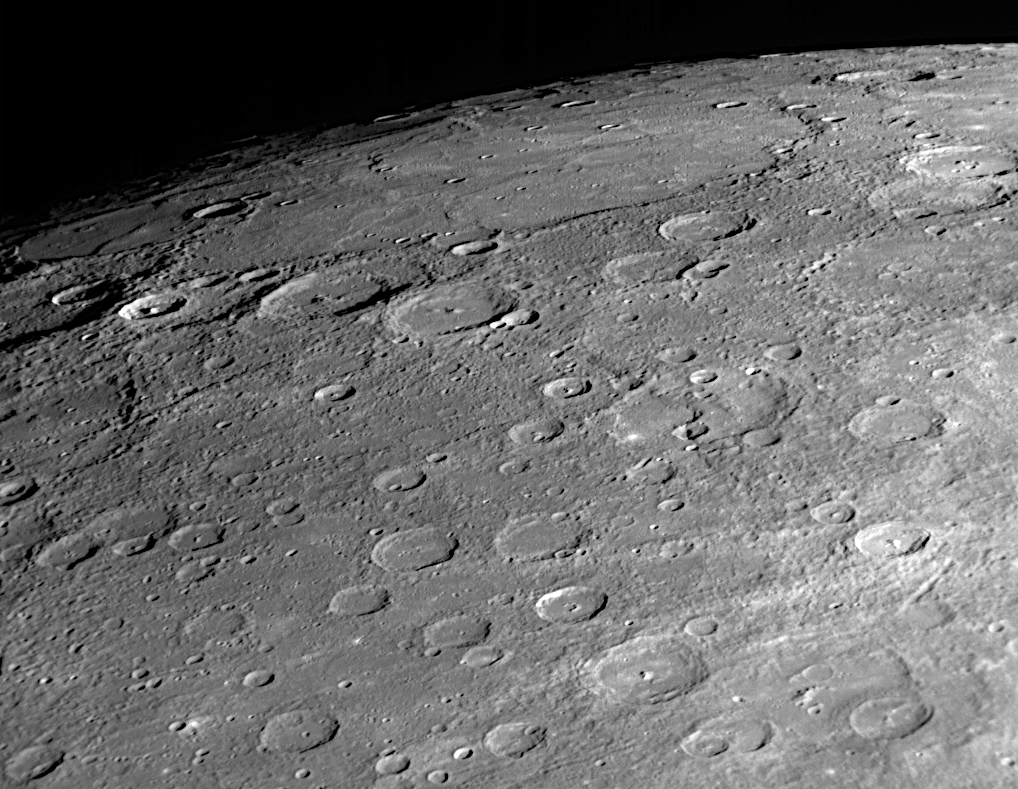

Looking Toward Mercury’s North Pole

A dominant feature in this NAC image is the large expanse of smooth plains in the upper left of the view. It may be related to extensive plains in Mercury’s high northern latitudes that were identified in Mariner 10. The craters Rubens (named for the 17th century Flemish painter) and Monteverdi (named for the Italian composer of the late 1500s and early 1600s) are located near the western edge of the unimaged “gore” region in the Mariner 10 coverage of Mercury’s surface (see PIA11397); most of the surface to the east of these craters is newly imaged terrain. Also visible just right of center in this image is the impressive cliff shown in greater detail in an October 10 image release (see PIA11358).

Date Acquired: October 6, 2008
Image Mission Elapsed Time (MET): 131771143
Instrument: Narrow Angle Camera (NAC) of the Mercury Dual Imaging System (MDIS)
Resolution: 140 meters/pixel (0.09 miles/pixel) near the bottom of the image
Scale: The bottom of this image is about 140 kilometers across (87 miles)
Spacecraft Altitude: 5,600 kilometers (3,500 miles)

These images are from MESSENGER, a NASA Discovery mission to conduct the first orbital study of the innermost planet, Mercury. For information regarding the use of images, see the MESSENGER image use policy.

Credit: NASA/Johns Hopkins University Applied Physics Laboratory/Carnegie Institution of Washington